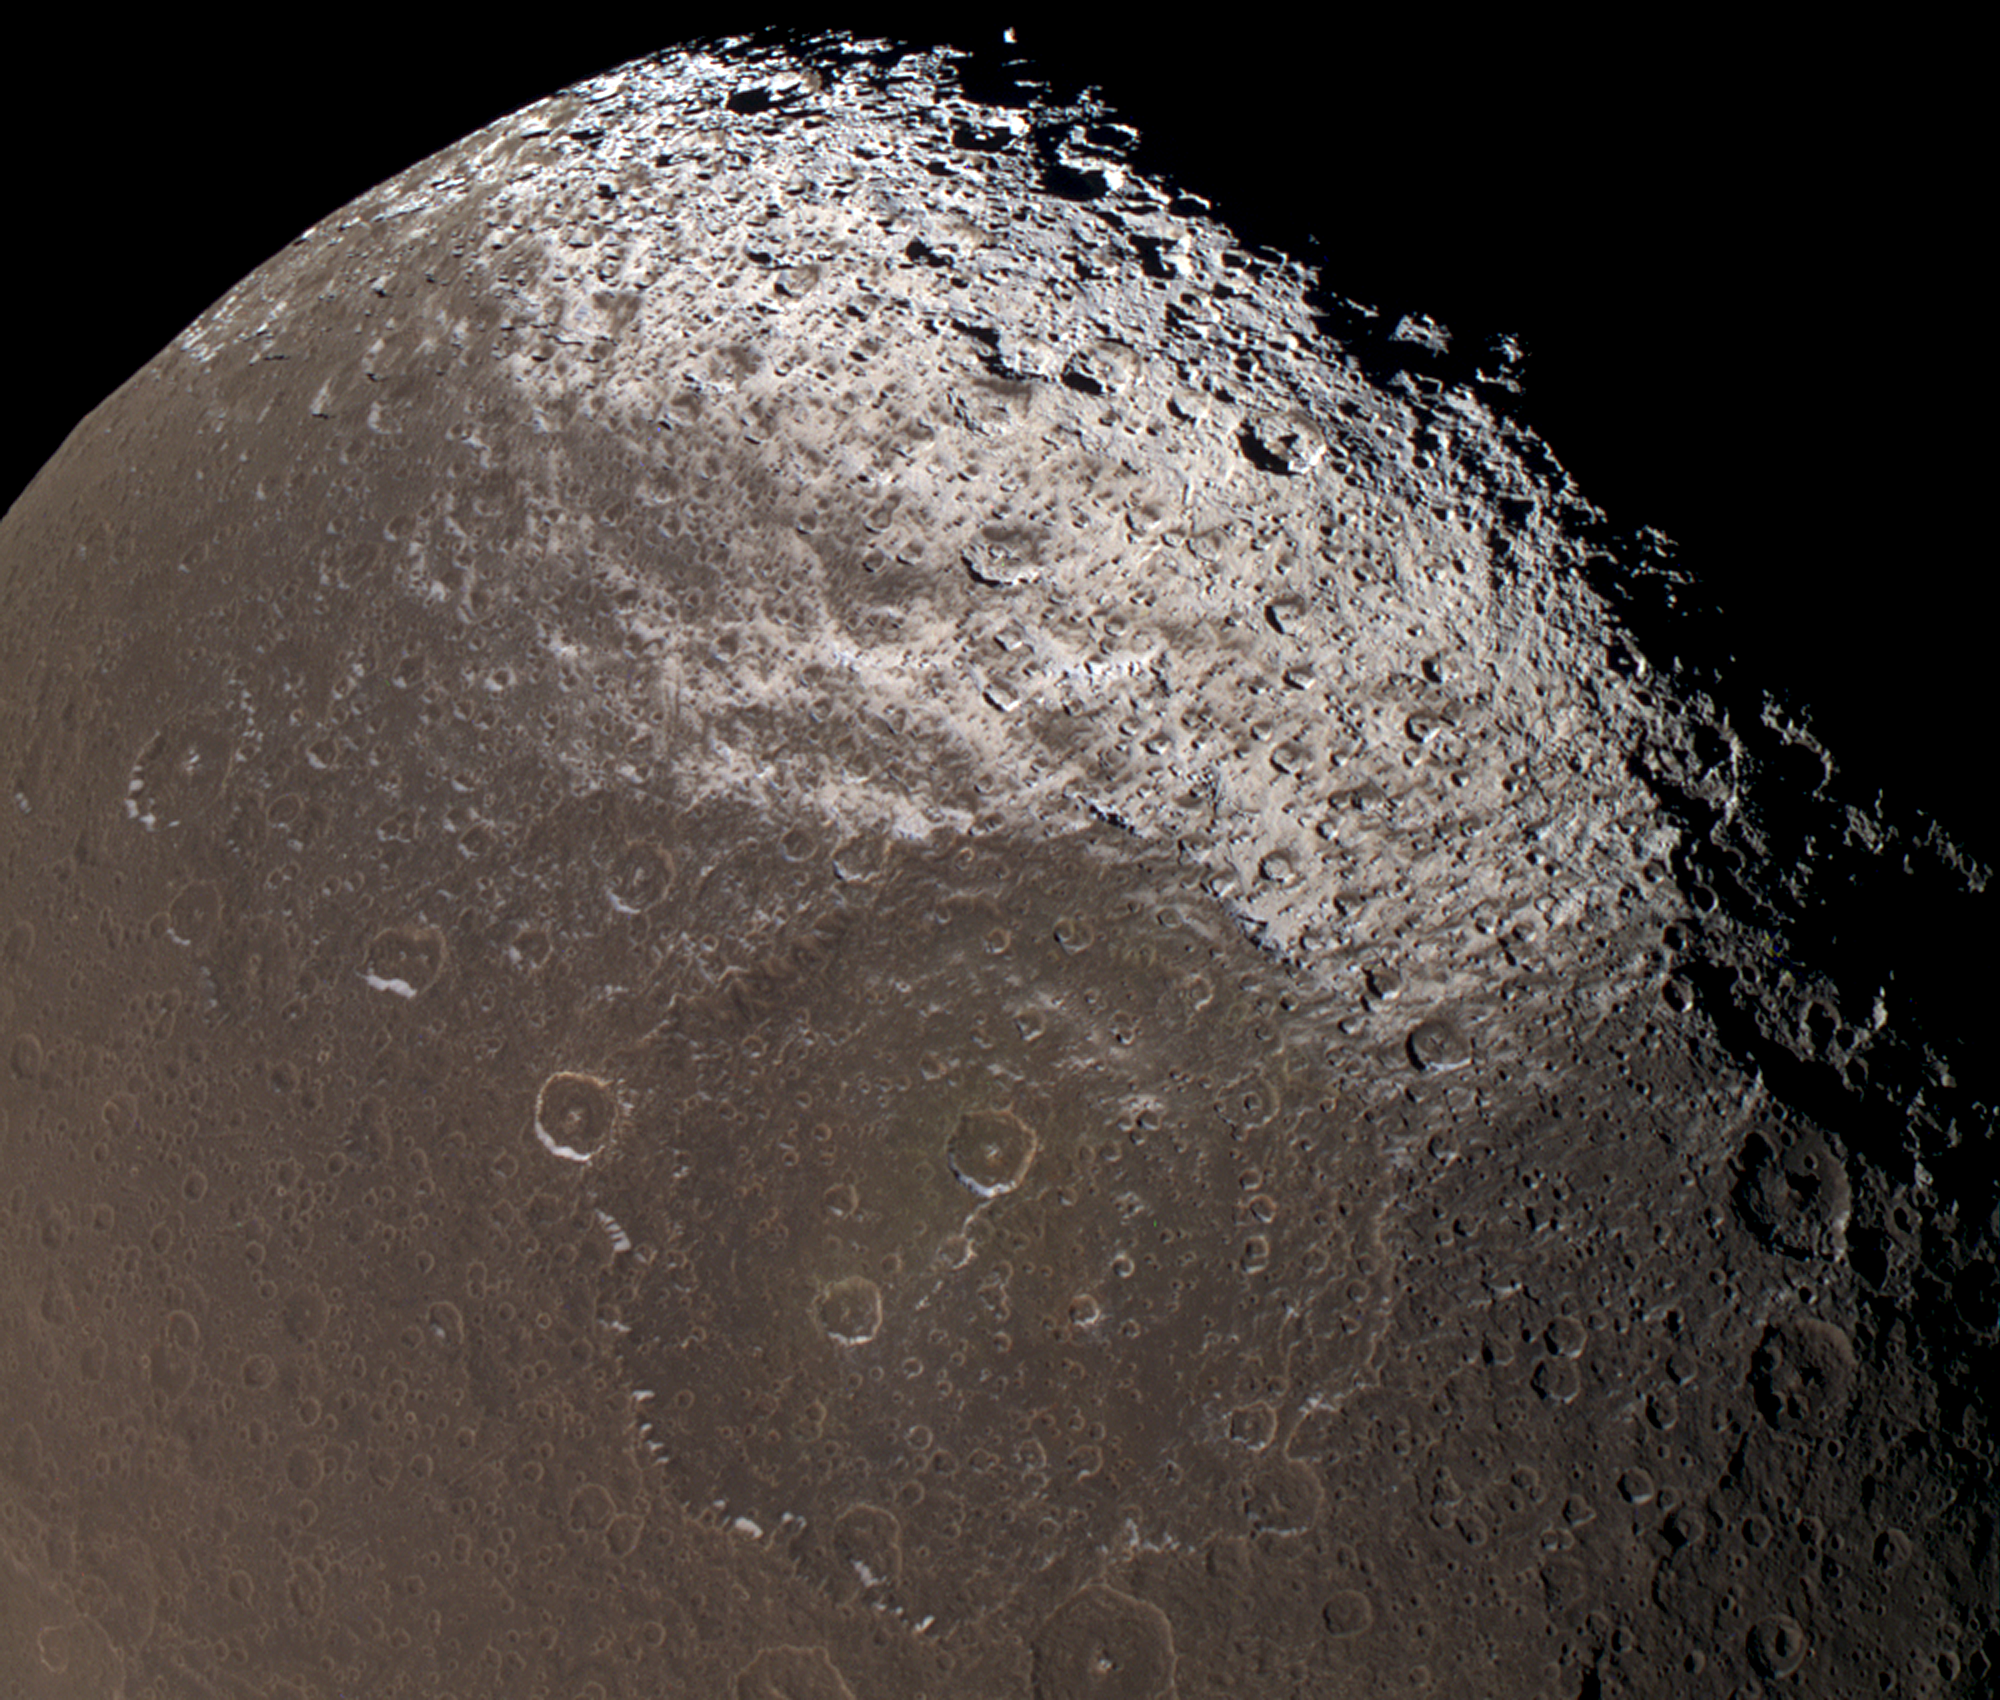

Dark-stained Iapetus

This near-true color view from Cassini reveals the colorful and intriguing surface of Saturn’s moon Iapetus in unrivaled clarity.

The images taken with different spectral filters and used for this composite were taken at the same time as the clear frames used in PIA06166. The use of color on Iapetus is particularly helpful for discriminating between shadows (which appear black) and the intrinsically dark terrain (which appears brownish).

This image shows the northern part of the dark Cassini Regio and the transition zone to a brighter surface at high northern latitudes. Within the transition zone, the surface is stained by roughly north-south trending wispy streaks of dark material. The absence of an atmosphere on Iapetus means that the material was deposited by some means other than precipitation, such as ballistic placement from impacts occurring elsewhere on Iapetus, or was captured from elsewhere in the Saturn system.

Iapetus’s north pole is not visible here, nor is any part of the bright trailing hemisphere.

Images taken with infrared (centered at 930 nanometers), green (568 nanometers), and ultraviolet light (338 nanometers) filters were combined to create this image. The view was obtained with the Cassini spacecraft narrow angle camera on Dec. 31, 2004, at a distance of about 172,900 kilometers (107,435 miles) from Iapetus. Resolution achieved in the original image was 1 kilometer (0.6 miles) per pixel. The image has been magnified by a factor of two to aid visibility of surface features.

The Cassini-Huygens mission is a cooperative project of NASA, the European Space Agency and the Italian Space Agency. The Jet Propulsion Laboratory, a division of the California Institute of Technology in Pasadena, manages the mission for NASA’s Science Mission Directorate, Washington, D.C. The Cassini orbiter and its two onboard cameras were designed, developed and assembled at JPL. The imaging team is based at the Space Science Institute, Boulder, Colo.

Credit: NASA/JPL/Space Science Institute